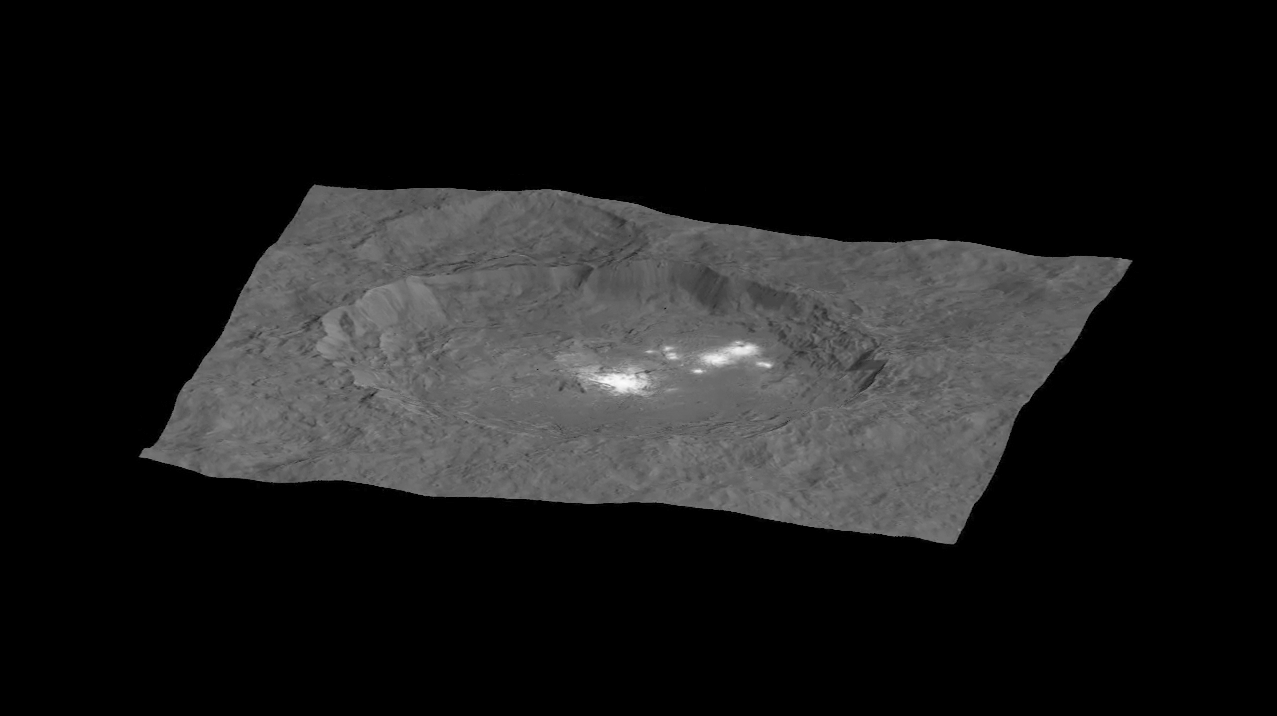

Circling the Lights of Occator

This animation, made using images taken by NASA’s Dawn spacecraft, shows Occator crater on Ceres, home to a collection of intriguing bright spots.

The animation was generated using two components: images taken during Dawn’s High Altitude Mapping Orbit (HAMO) phase, where it viewed the surface at a resolution of about 450 feet (140 meters) per pixel, and a shape model generated using images that were taken during Dawn’s lower-resolution Survey phase. The image is draped over the shape model, which has been stretched by 1.5 times in the vertical direction to better illustrate the crater’s topography.

Elevations span a range of about 4 miles (6 kilometers) from the lowest places in Occator to the highest terrains surrounding the crater.

The bright spots are much brighter than the rest of the surface, and tend to appear overexposed in most images. The image used here is a composite of two images of Occator: one using a short exposure that captures the detail in the bright spots, and one where the background surface is captured at normal exposure.

Dawn’s mission is managed by JPL for NASA’s Science Mission Directorate in Washington. Dawn is a project of the directorate’s Discovery Program, managed by NASA’s Marshall Space Flight Center in Huntsville, Alabama. UCLA is responsible for overall Dawn mission science. Orbital ATK, Inc., in Dulles, Virginia, designed and built the spacecraft. The German Aerospace Center, the Max Planck Institute for Solar System Research, the Italian Space Agency and the Italian National Astrophysical Institute are international partners on the mission team.

Credit: NASA/JPL-Caltech/UCLA/MPS/DLR/IDA/PSI